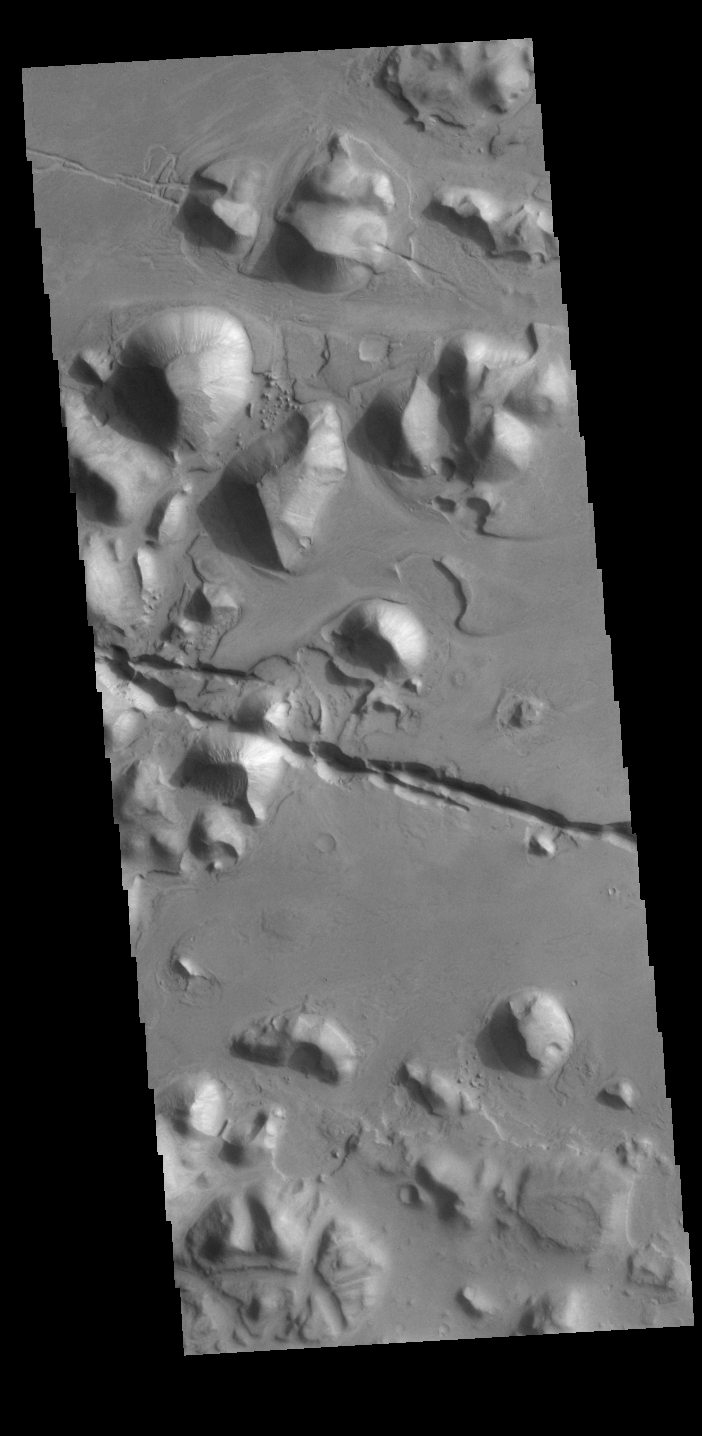

Cerberus Fossae

The linear depressions in the middle of this VIS image are graben called Cerberus Fossae. Graben form where extensional tectonic forces allows blocks of material to subside between paired faults. Cerberus Fossae are located in Elysium Planitia, southeast of the Elysium Mons volcanic complex.

Credit: NASA/JPL-Caltech/ASU